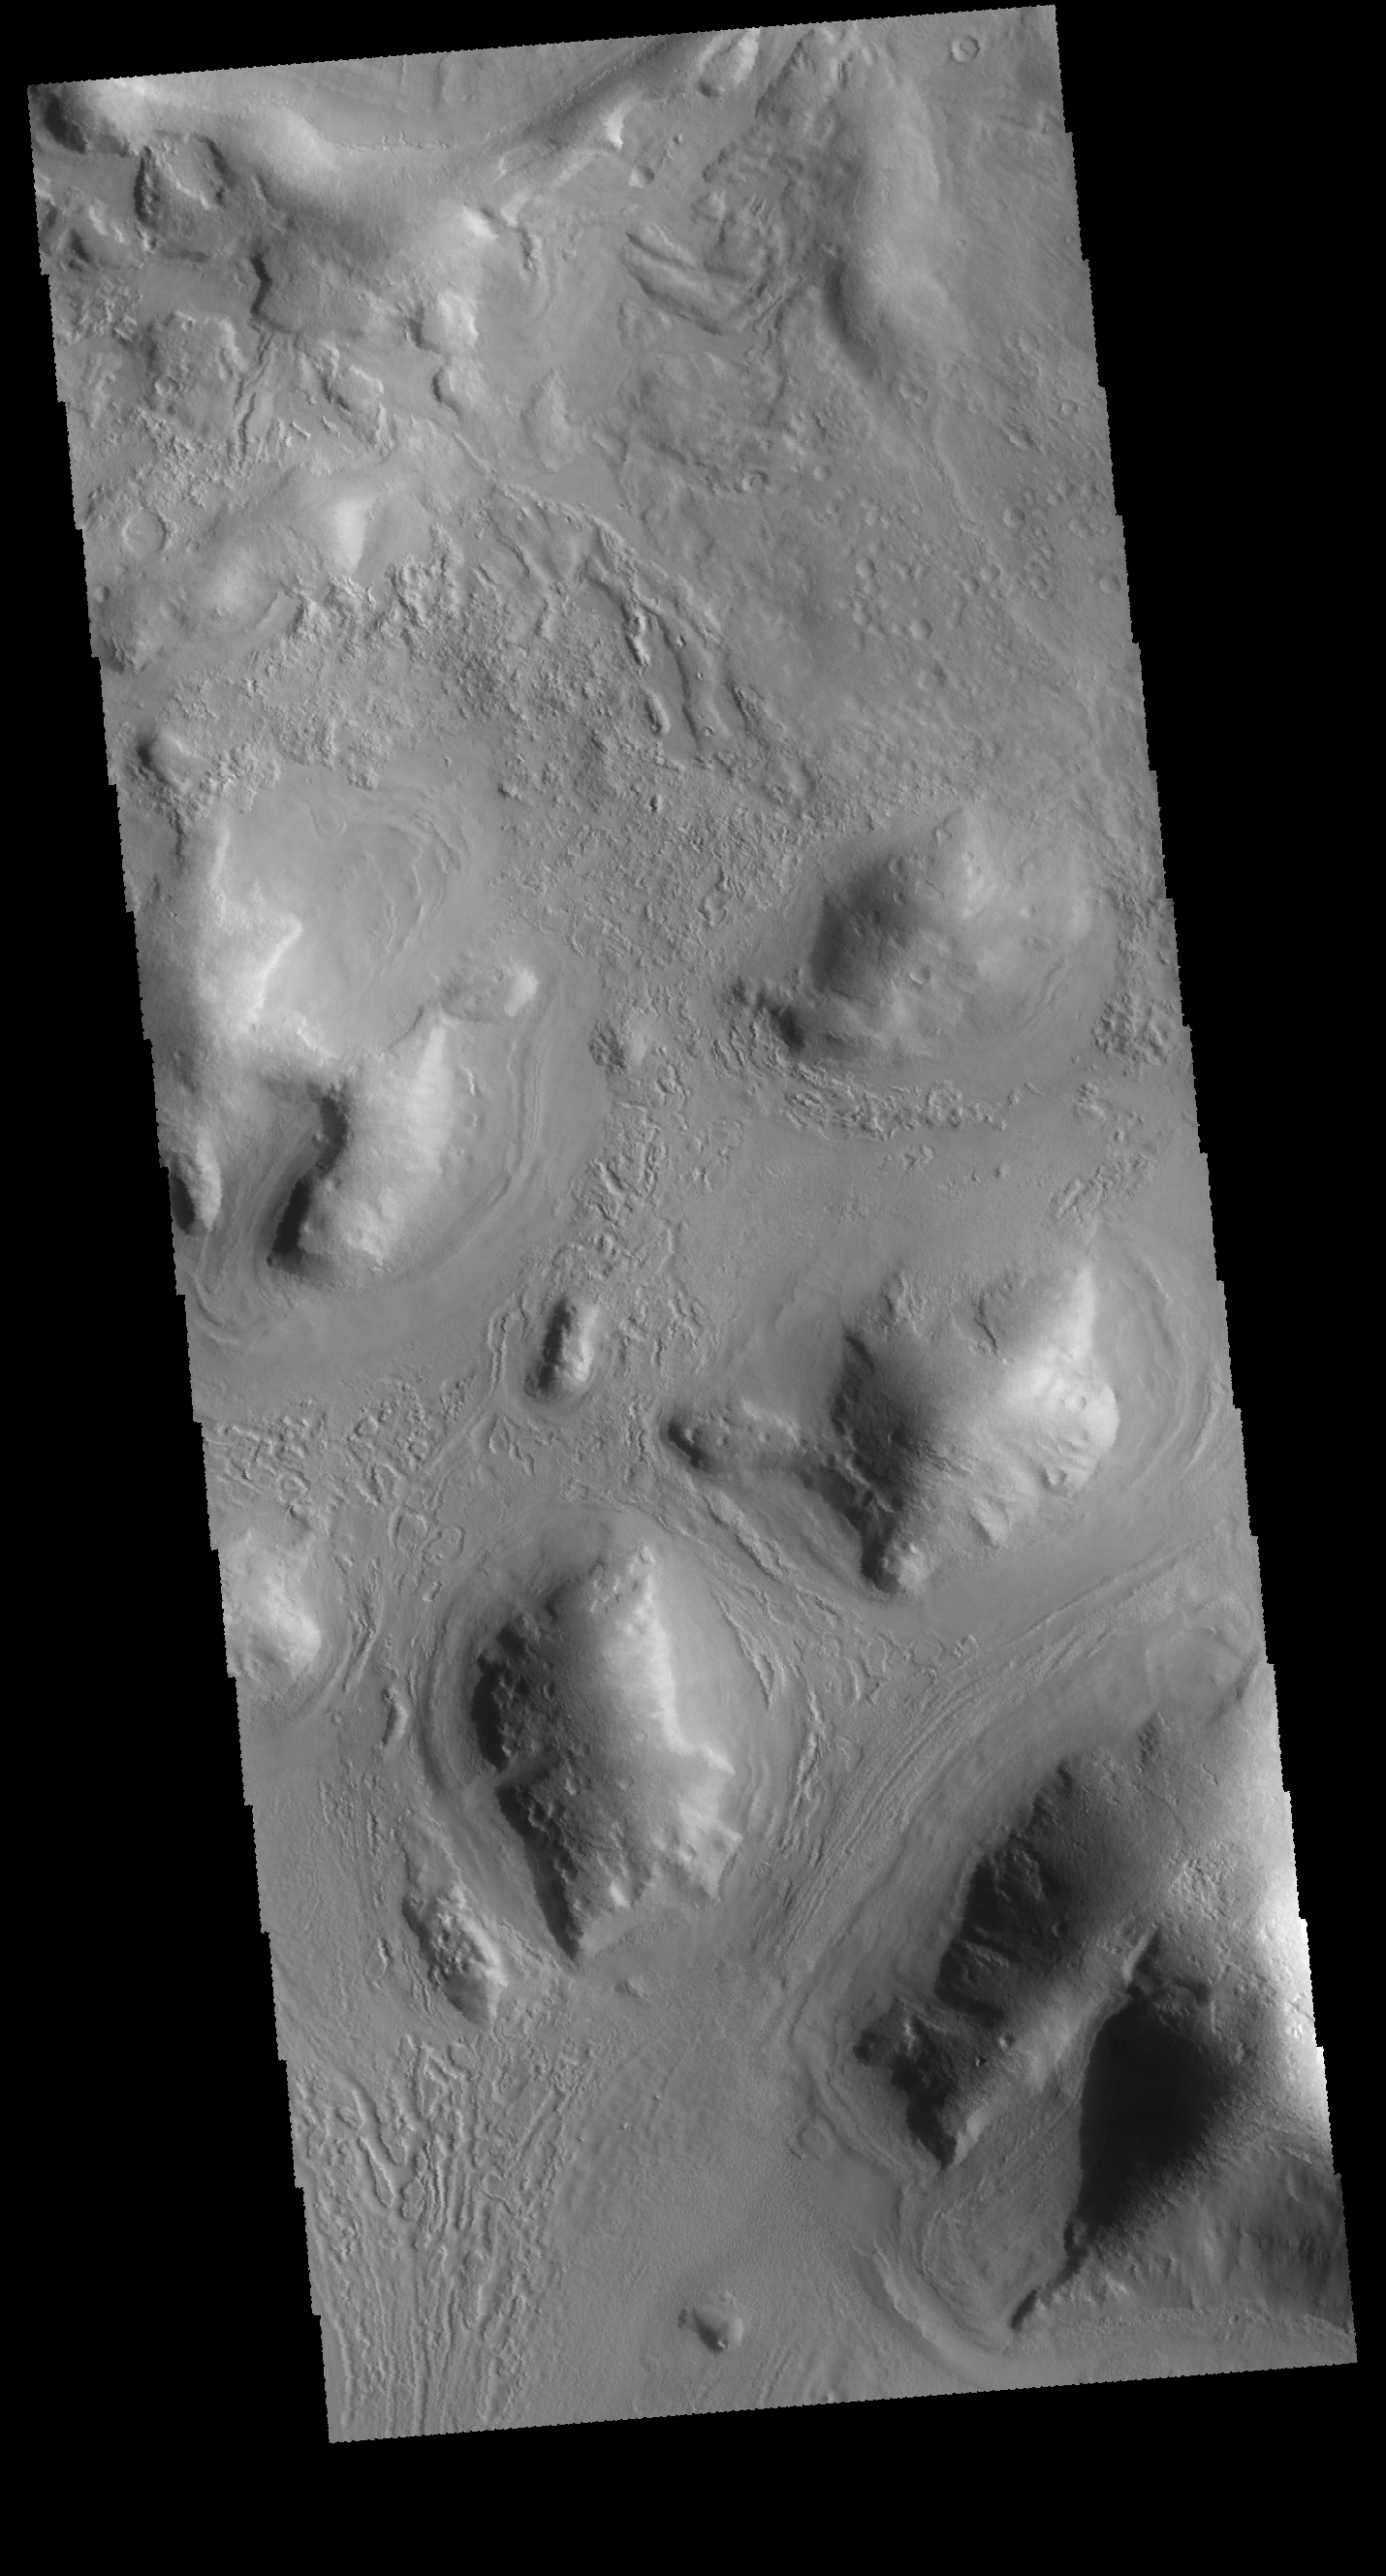

Hills and Channels

Today’s image is located on the boundary between Terra Sabaea and Utopia Planitia – west of yesterday’s image location. The morphology of this region is comprised of hills, some of which have channels between them. In this image the channel feature is near the bottom and is defined by the linear features.

Credit: NASA/JPL-Caltech/ASU